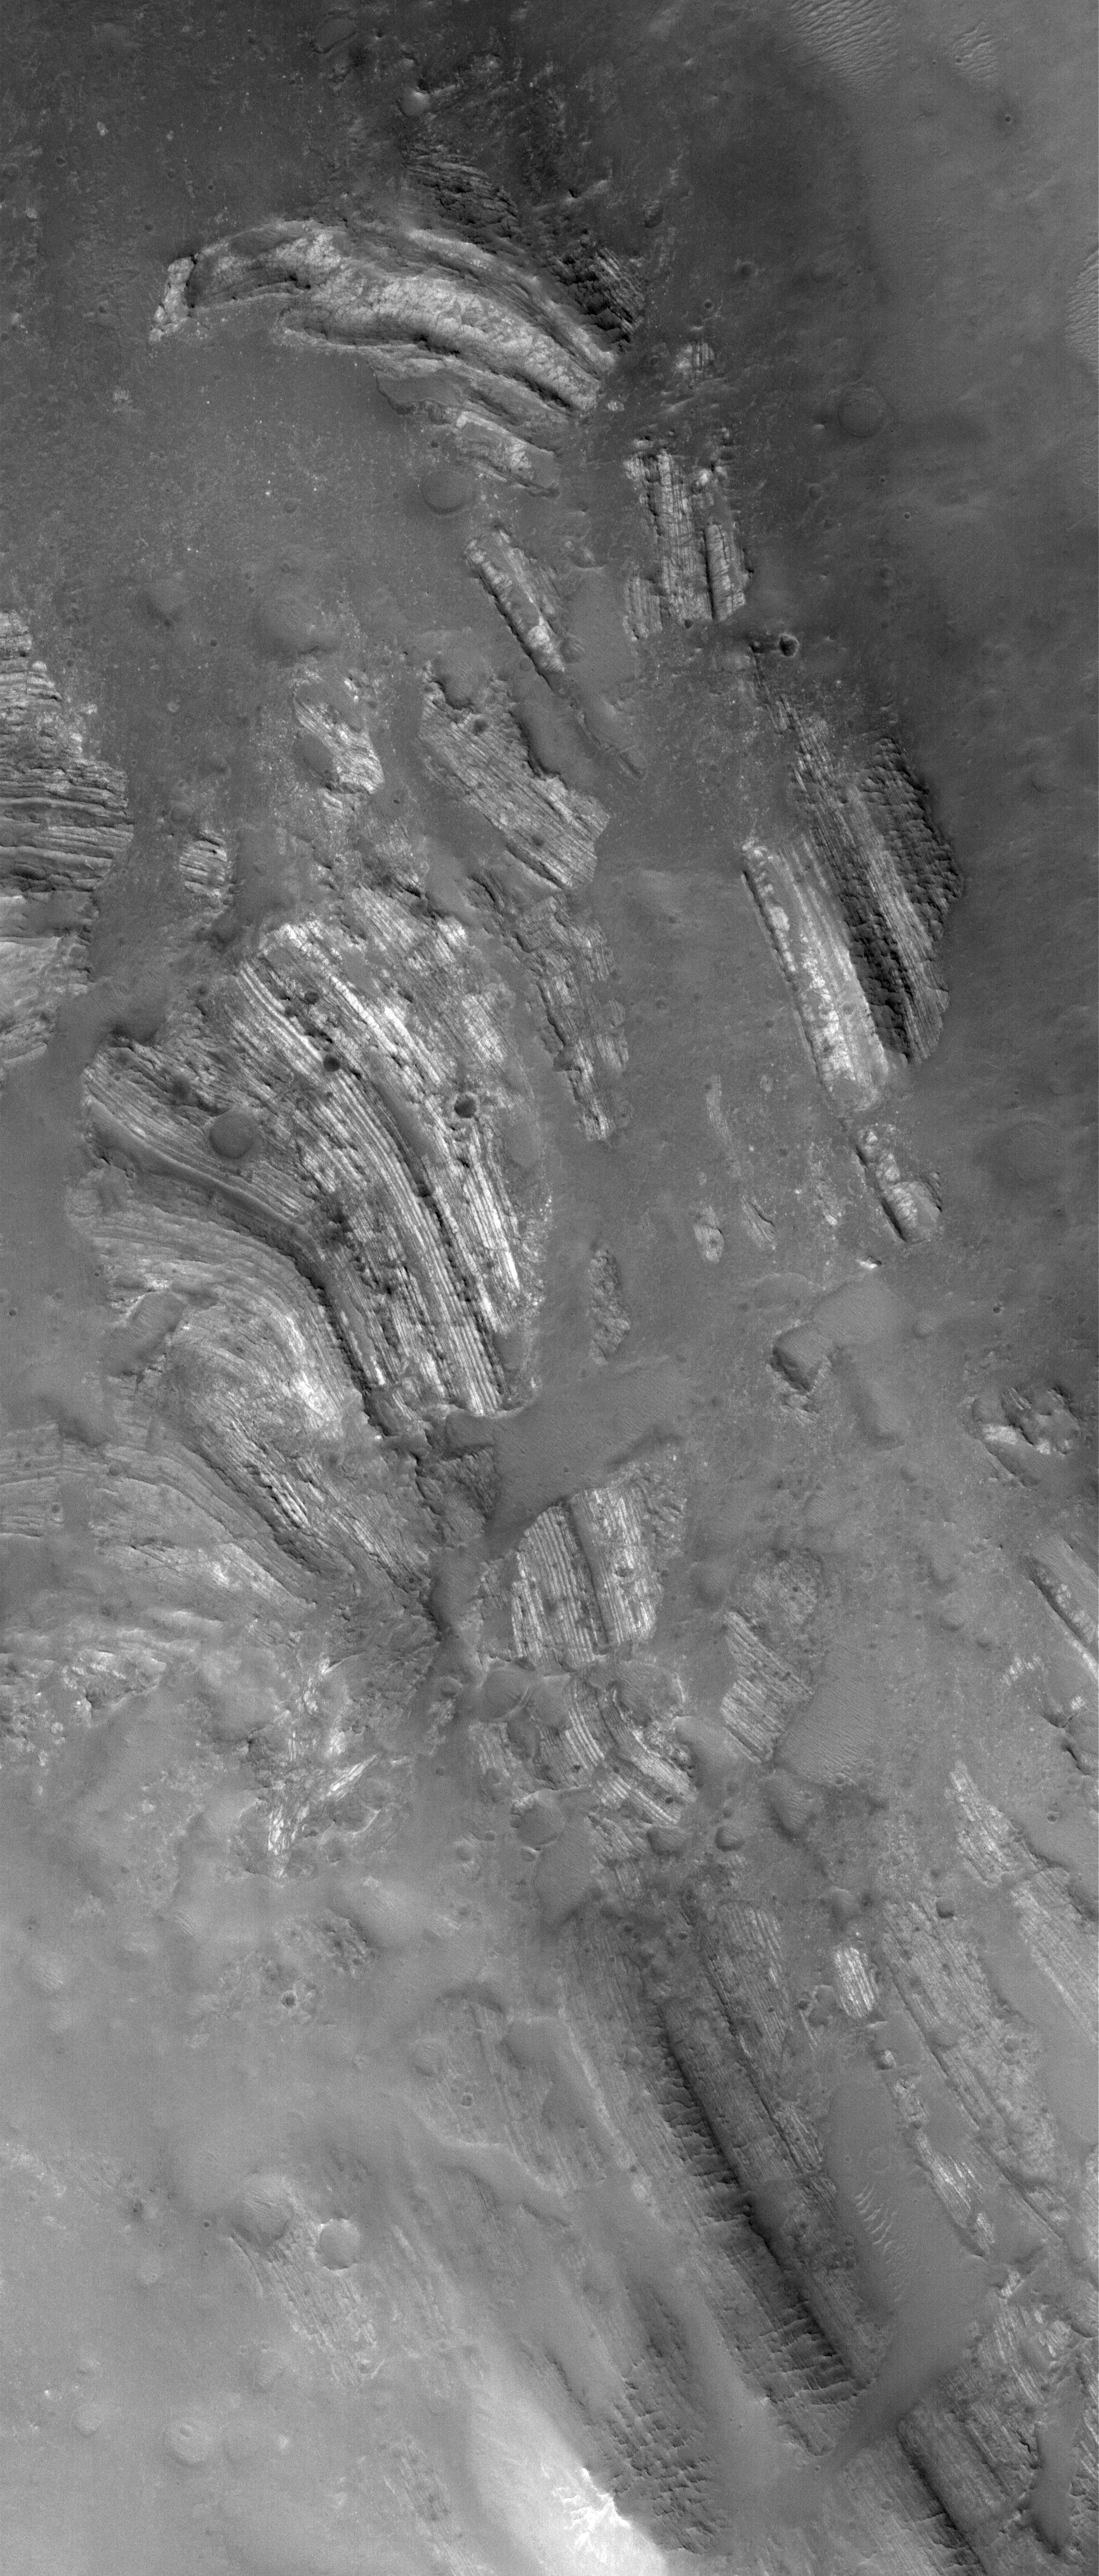

Oudemans Layers

27 October 2005
This Mars Global Surveyor (MGS) Mars Orbiter Camera (MOC) image shows outcrops of light-toned, layered rock exposed in the central peak of Oudemans Crater, near the Labyrinthus Noctis of the western Valles Marineris complex. The rocks in this August 2005 image were once below the ground and flat-lying. Now they are tilted on edge-a product of the impact that formed Oudemans Crater. Their regular layering and light tone suggest these might be ancient sedimentary rocks.

Location near: 10.0°S, 92.1°W
Image width: width: ~3 km (~1.9 mi)
Illumination from: lower left
Season: Southern Spring

Credit: NASA/JPL/Malin Space Science Systems